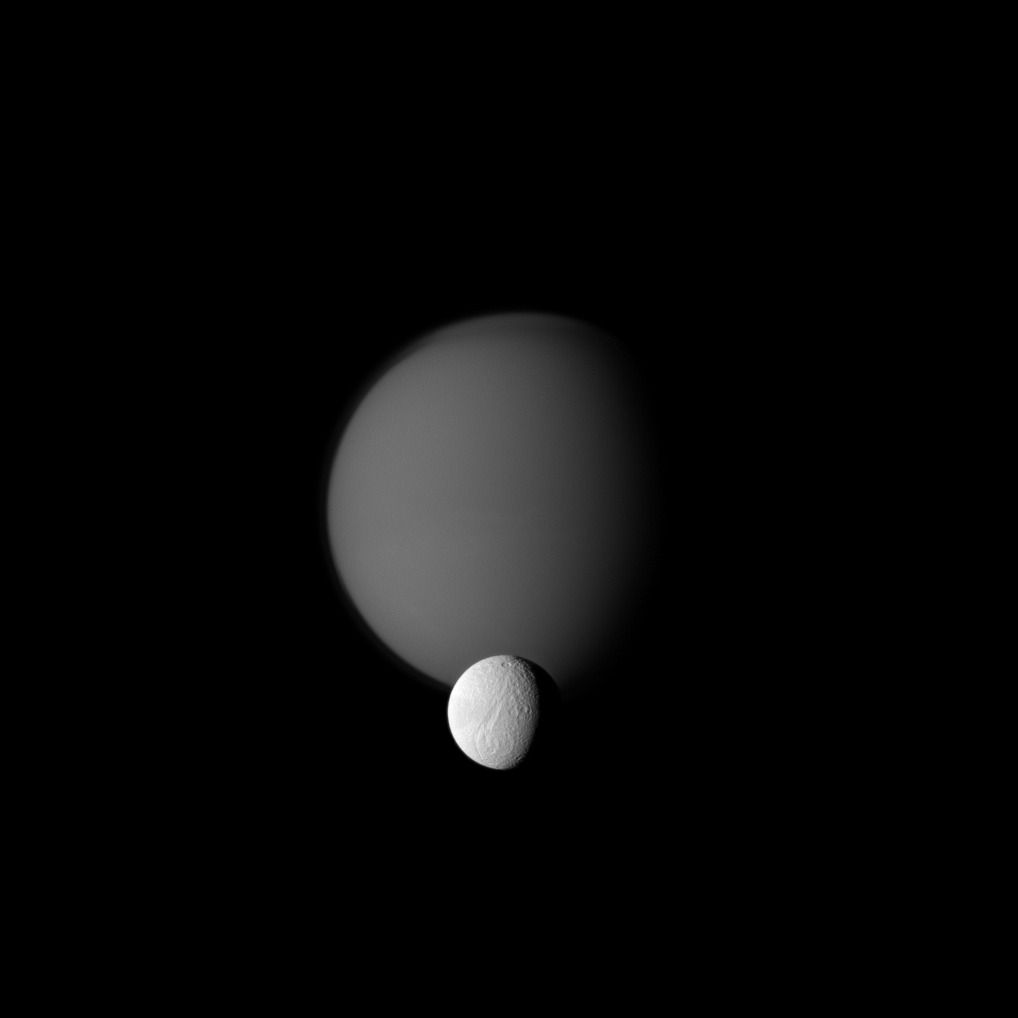

Titan and Tethys

The Cassini spacecraft watches a pair of Saturn’s moons, showing the hazy orb of giant Titan beyond smaller Tethys.

In the foreground of the image, Ithaca Chasma can be seen running roughly north-south for more than 1,000 kilometers (620 miles) on Tethys. See PIA07734 for a closer view. Titan’s detached, high-altitude haze layer and north polar hood are also visible here. See PIA09739 and PIA08137 to learn more.

This view looks toward the Saturn-facing sides of Titan (5,150 kilometers, or 3,200 miles across) and Tethys (1,062 kilometers, or 660 miles across).

The image was taken in visible green light with the Cassini spacecraft narrow-angle camera on Oct. 18, 2010. The view was obtained at a distance of approximately 2.5 million kilometers (1.6 million miles) from Titan and at a Sun-Titan-spacecraft, or phase, angle of 55 degrees. The view was obtained at a distance of approximately 1.5 million kilometers (930,000 miles) from Tethys and at a Sun-Tethys-spacecraft, or phase, angle of 55 degrees. Image scale is 15 kilometers (9 miles) per pixel on Titan and 9 kilometers (6 miles) per pixel on Tethys.

The Cassini-Huygens mission is a cooperative project of NASA, the European Space Agency and the Italian Space Agency. The Jet Propulsion Laboratory, a division of the California Institute of Technology in Pasadena, manages the mission for NASA’s Science Mission Directorate, Washington, D.C. The Cassini orbiter and its two onboard cameras were designed, developed and assembled at JPL. The imaging operations center is based at the Space Science Institute in Boulder, Colo.

Credit: NASA/JPL/Space Science Institute